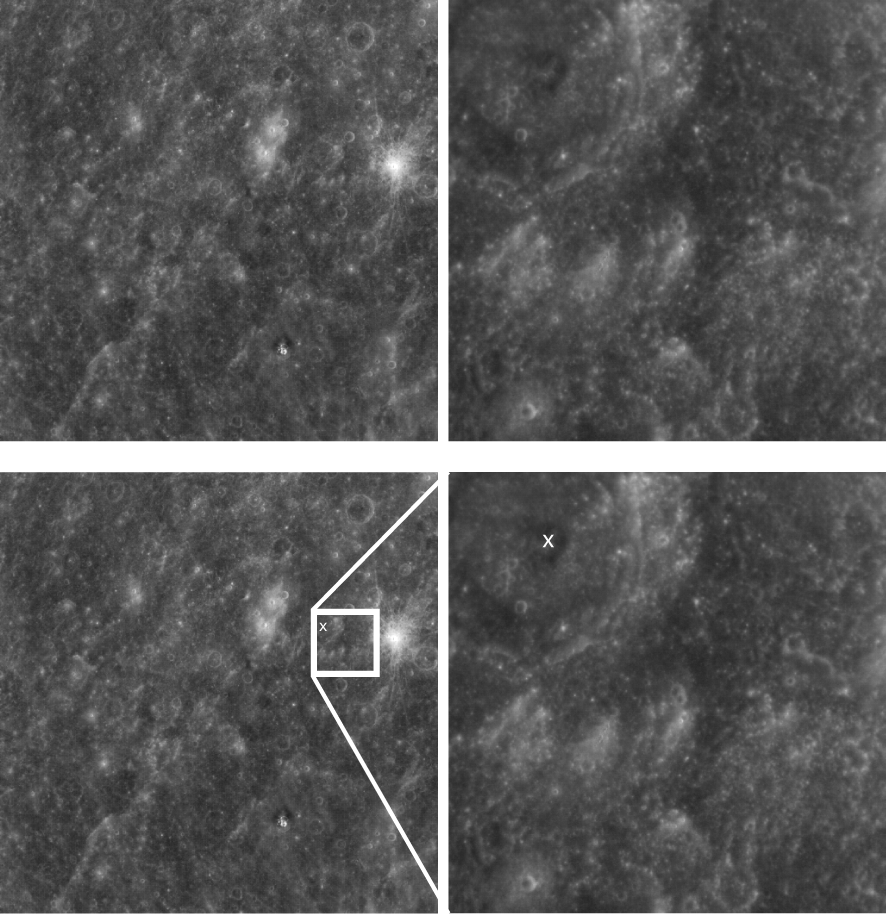

WAC versus NAC

This pair of images illustrates the differences between the footprints of the WAC and the NAC, the two cameras that make up the Mercury Dual Imaging System (MDIS). The image on the left is a WAC image that includes several bright craters. Their bright ejecta patterns indicate that the craters are relatively young. The image on the right is a NAC image taken within the footprint of the WAC image, revealing a complex crater with a central peak (marked by the X). The WAC field of view is approximately seven times wider than that of the NAC. The WAC can image the planet through 11 different color filters. The NAC provides the highest-resolution views of Mercury’s surface.

On March 17, 2011 (March 18, 2011, UTC), MESSENGER became the first spacecraft ever to orbit the planet Mercury. The mission is currently in its commissioning phase, during which spacecraft and instrument performance are verified through a series of specially designed checkout activities. In the course of the one-year primary mission, the spacecraft’s seven scientific instruments and radio science investigation will unravel the history and evolution of the Solar System’s innermost planet. Visit the Why Mercury? section of this website to learn more about the science questions that the MESSENGER mission has set out to answer.

Date acquired: March 29, 2011
Image Mission Elapsed Time (MET): 209893893, 209894056
Image ID: 65176, 65181
Instrument: Wide Angle Camera (WAC) and Narrow Angle Camera (NAC) of the Mercury Dual Imaging System (MDIS)
WAC filter: 7 (748 nanometers)
Center Latitude: 6.64° (WAC), 10.01° (NAC)
Center Longitude: 8.7° E (WAC), 12.25° E (NAC)
Resolution: 1278 meters/pixel (WAC), 166 meters/pixel (NAC)
Scale: The WAC image is about 650 kilometers (404 miles) across. The NAC image is about 84 kilometers (52 miles) across.

These images are from MESSENGER, a NASA Discovery mission to conduct the first orbital study of the innermost planet, Mercury. For information regarding the use of images, see the MESSENGER image use policy.

Credit: NASA/Johns Hopkins University Applied Physics Laboratory/Carnegie Institution of Washington